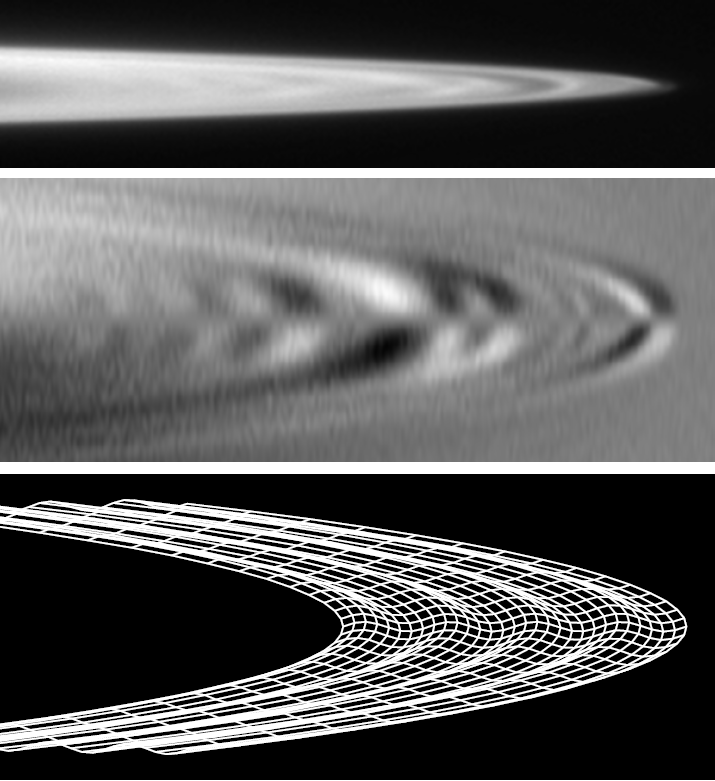

Subtle Ripples in Jupiter’s Ring

These images, derived from data obtained by NASA’s Galileo spacecraft, show the subtle ripples in the ring of Jupiter that scientists have been able to trace back to the impact of comet Shoemaker-Levy 9 in July 1994. The top image was obtained by Galileo on Nov. 9, 1996, and shows the tip of the Jovian ring. The middle image is a version of the same image that has been computer-enhanced to show the ripples. The third image shows a computer model derived from the data.

The Jet Propulsion Laboratory, a division of the California Institute of Technology in Pasadena, managed the Galileo mission for NASA.

Credit: NASA/JPL-Caltech/SETI